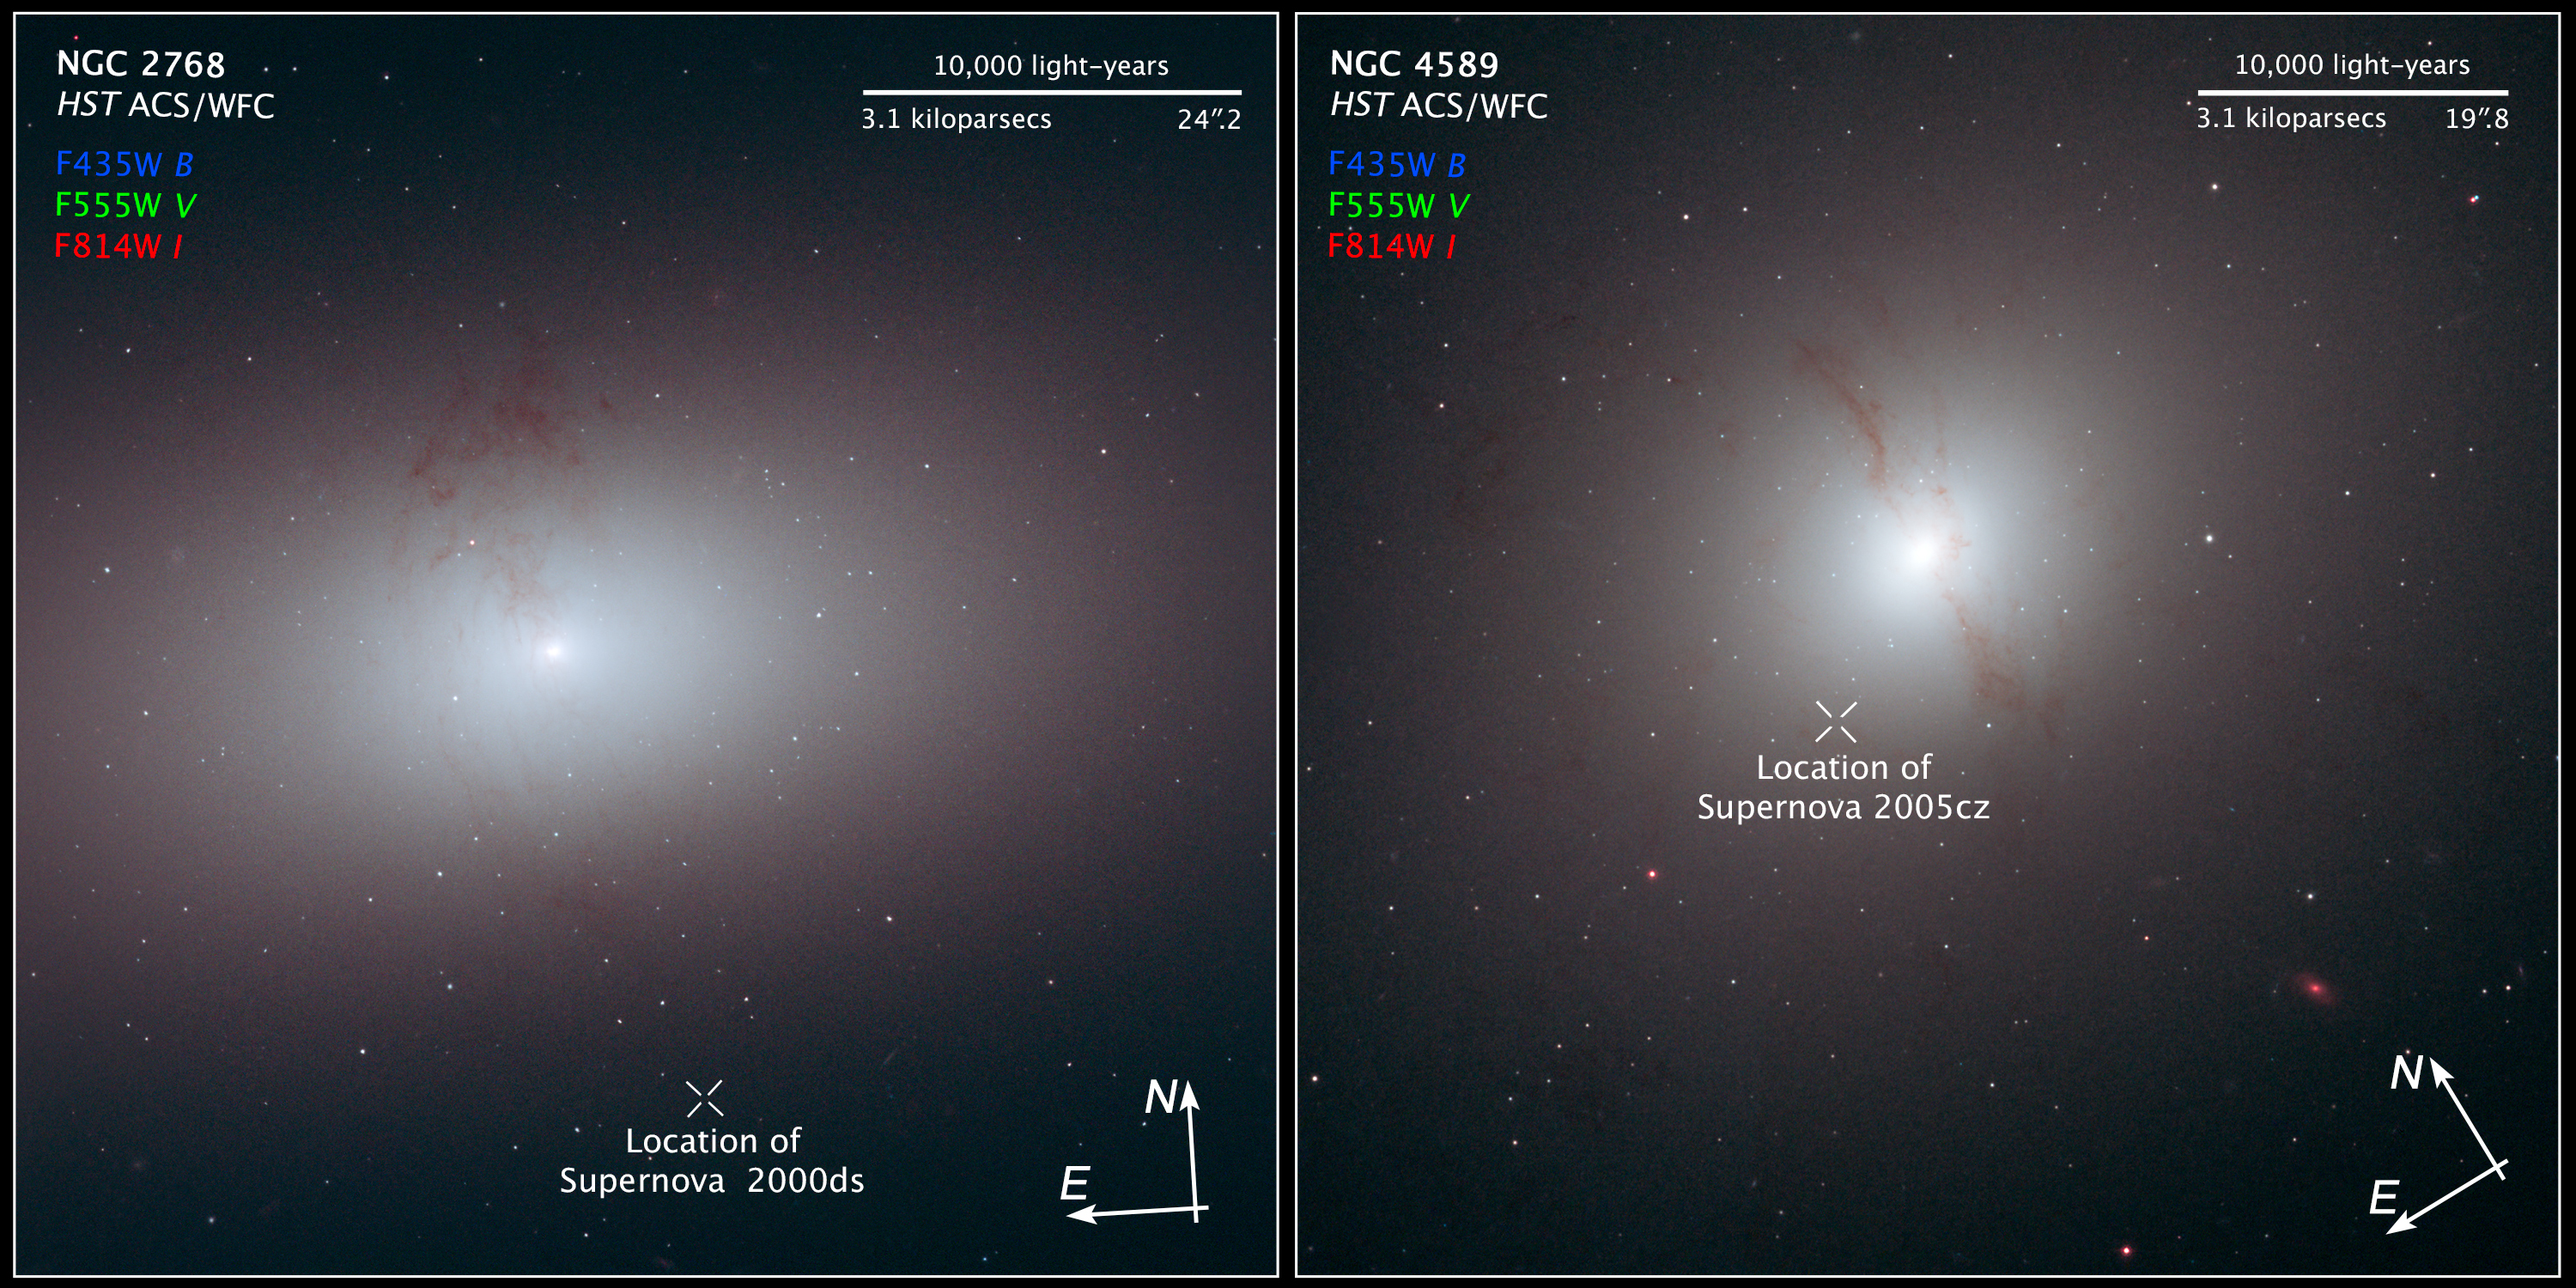

Compass and Scale Image of Galaxies NGC 2768 and NGC 4589

Object Name: NGC 2768, and NGC 4589
Object Description: Elliptical galaxies
Instrument: HST/ACS/WFC
Filters: F435W (B), F555W (V), and F814W (I)

This image is a composite of separate exposures acquired by the ACS/WFC instrument. Several filters were used to sample various wavelengths. The color results from assigning different hues (colors) to each monochromatic (grayscale) image associated with an individual filter. In this case, the assigned colors are: Blue: F435W (B) Green: F555W (V) Red: F814W (I)

Credit: Image: NASA, ESA, and Z. Levay (STScI); Science: NASA, ESA, and R. Foley (University of Illinois)